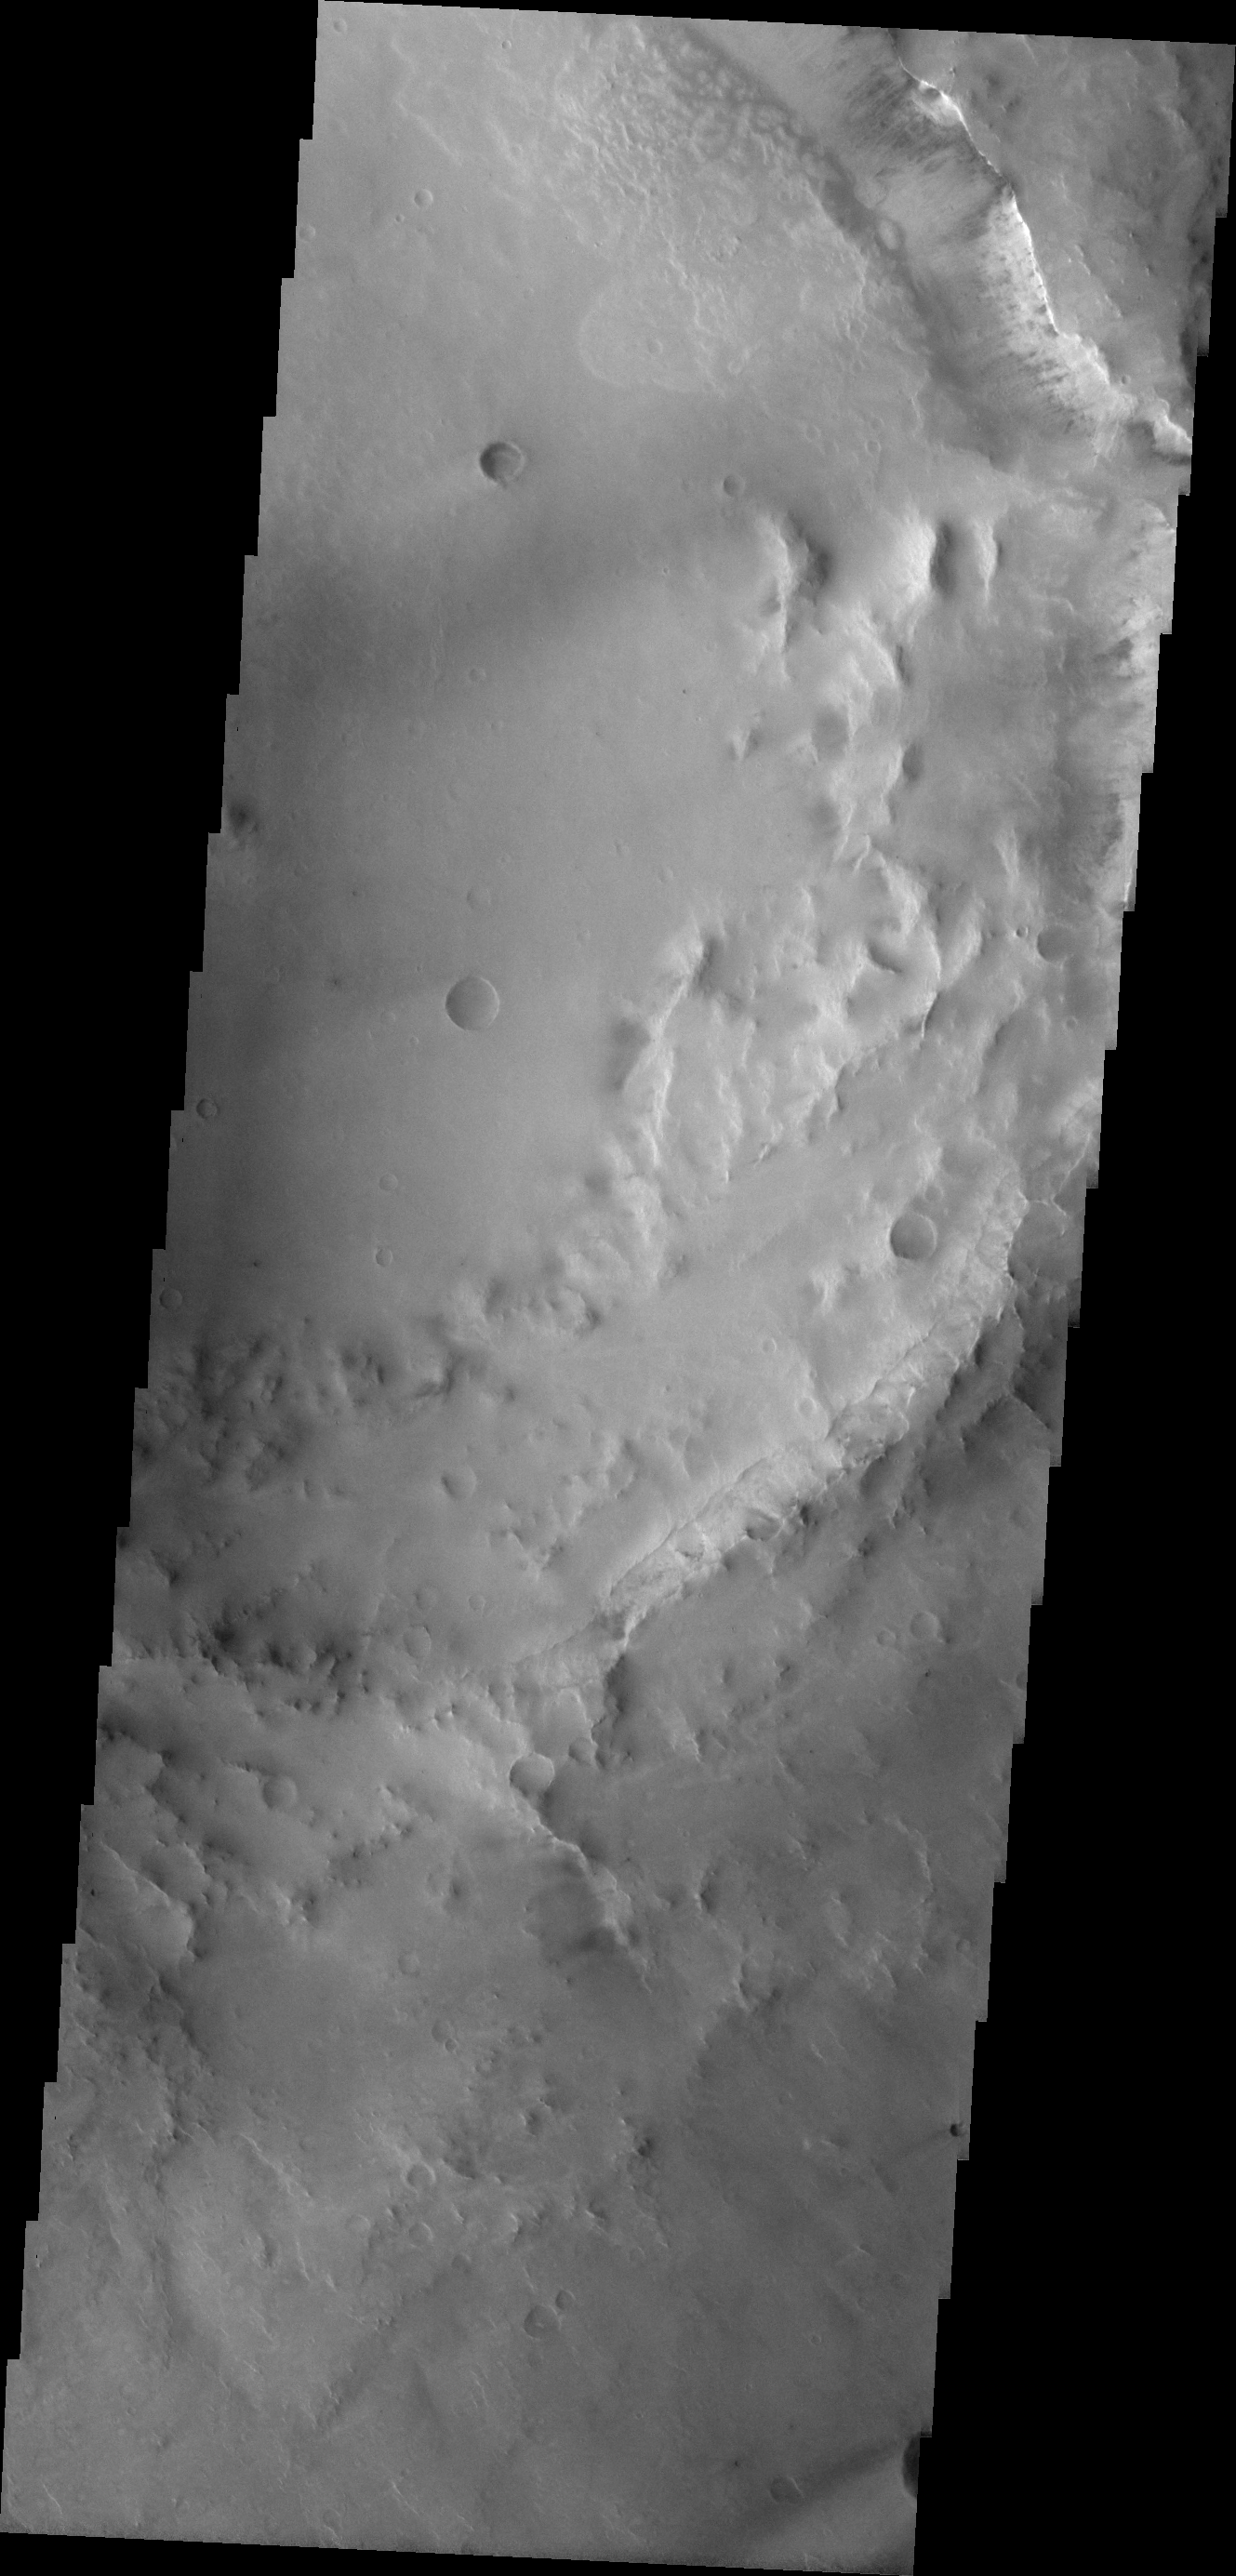

Crater Rim Slump

This unnamed crater is located in Syrtis Major Planum. The inner portion of the rim at the top of the image has failed in a mode termed ‘slump.’ A large section has slid to the floor creating a landslide-type deposit and leaving relatively smooth cliff face.

Image information: VIS instrument. Latitude 3.8N, Longitude 71.1E. 18 meter/pixel resolution.

Please see the THEMIS Data Citation Note for details on crediting THEMIS images.

Note: this THEMIS visual image has not been radiometrically nor geometrically calibrated for this preliminary release. An empirical correction has been performed to remove instrumental effects. A linear shift has been applied in the cross-track and down-track direction to approximate spacecraft and planetary motion. Fully calibrated and geometrically projected images will be released through the Planetary Data System in accordance with Project policies at a later time.

NASA’s Jet Propulsion Laboratory manages the 2001 Mars Odyssey mission for NASA’s Office of Space Science, Washington, D.C. The Thermal Emission Imaging System (THEMIS) was developed by Arizona State University, Tempe, in collaboration with Raytheon Santa Barbara Remote Sensing. The THEMIS investigation is led by Dr. Philip Christensen at Arizona State University. Lockheed Martin Astronautics, Denver, is the prime contractor for the Odyssey project, and developed and built the orbiter. Mission operations are conducted jointly from Lockheed Martin and from JPL, a division of the California Institute of Technology in Pasadena.

Credit: NASA/JPL/ASU